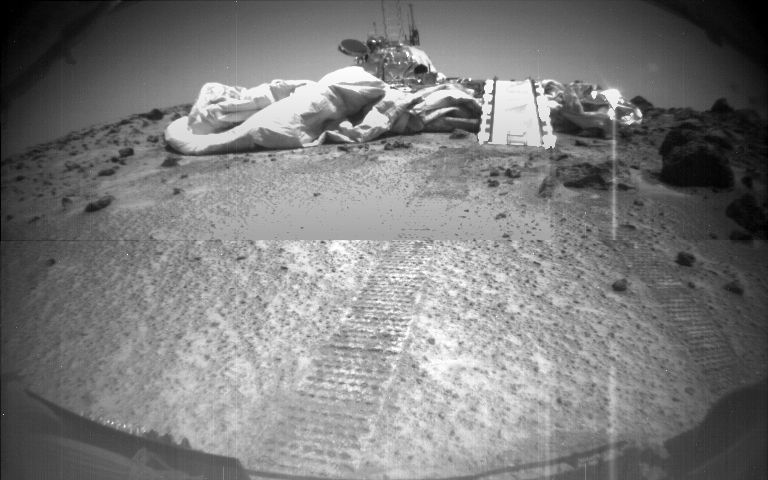

The Second Rover Image

This image of the Mars Pathfinder Lander on the surface of Mars was imaged by Sojourner as it looks back. Sojourners tracks are visible in the foreground.

Photojournal note: Sojourner spent 83 days of a planned seven-day mission exploring the Martian terrain, acquiring images, and taking chemical, atmospheric and other measurements. The final data transmission received from Pathfinder was at 10:23 UTC on September 27, 1997. Although mission managers tried to restore full communications during the following five months, the successful mission was terminated on March 10, 1998.

Credit: NASA/JPL/Caltech